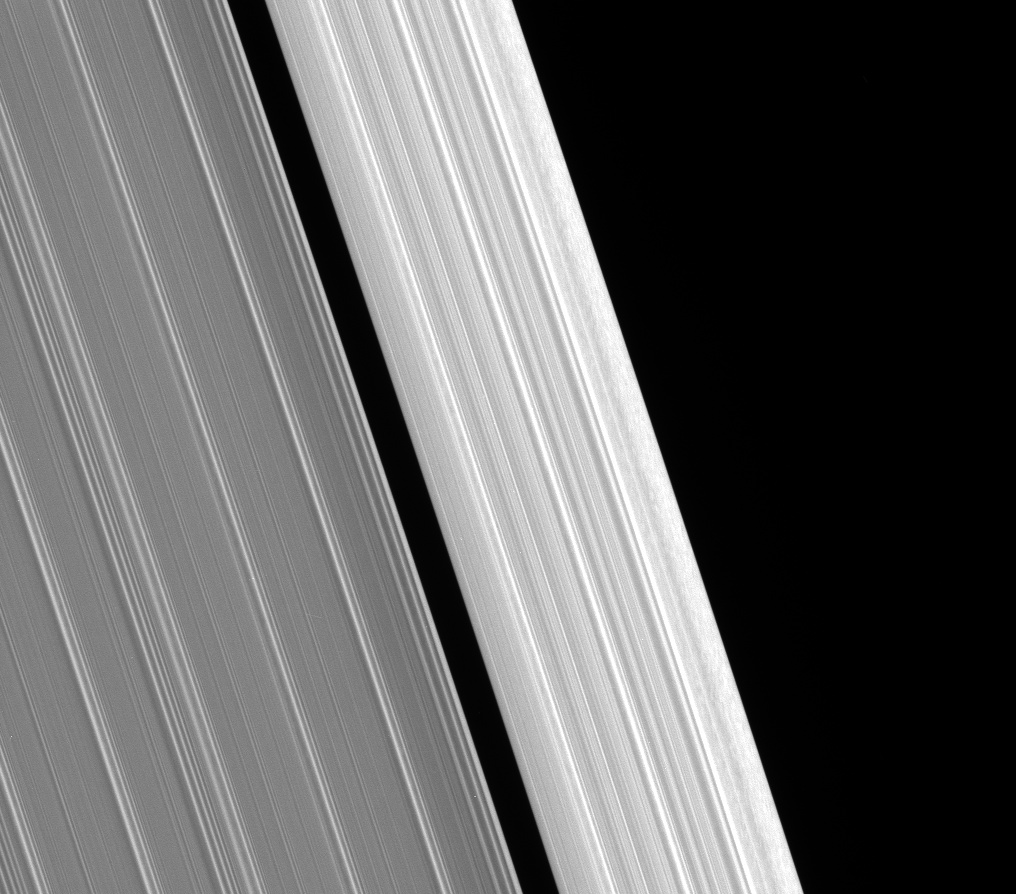

Scrambled Edge

The outer edge of Saturn’s A ring displays intriguing structure in this Cassini spacecraft view.

The scrambled pattern in the outer edge is not unlike the pattern Cassini recently imaged in the outer B-ring edge (see PIA09855).

As with the B-ring edge, the pattern could represent clumping caused by periodic compression of this ring region.

This scene looks toward the sunlit side of the rings from about 42 degrees below the ringplane. The image was taken in visible light with the Cassini spacecraft narrow-angle camera on March 23, 2008. The view was acquired at a distance of approximately 192,000 kilometers (119,000 miles) from the rings. Image scale is 1 kilometer (0.6 mile) per pixel.

The Cassini-Huygens mission is a cooperative project of NASA, the European Space Agency and the Italian Space Agency. The Jet Propulsion Laboratory, a division of the California Institute of Technology in Pasadena, manages the mission for NASA’s Science Mission Directorate, Washington, D.C. The Cassini orbiter and its two onboard cameras were designed, developed and assembled at JPL. The imaging operations center is based at the Space Science Institute in Boulder, Colo.

Credit: NASA/JPL/Space Science Institute